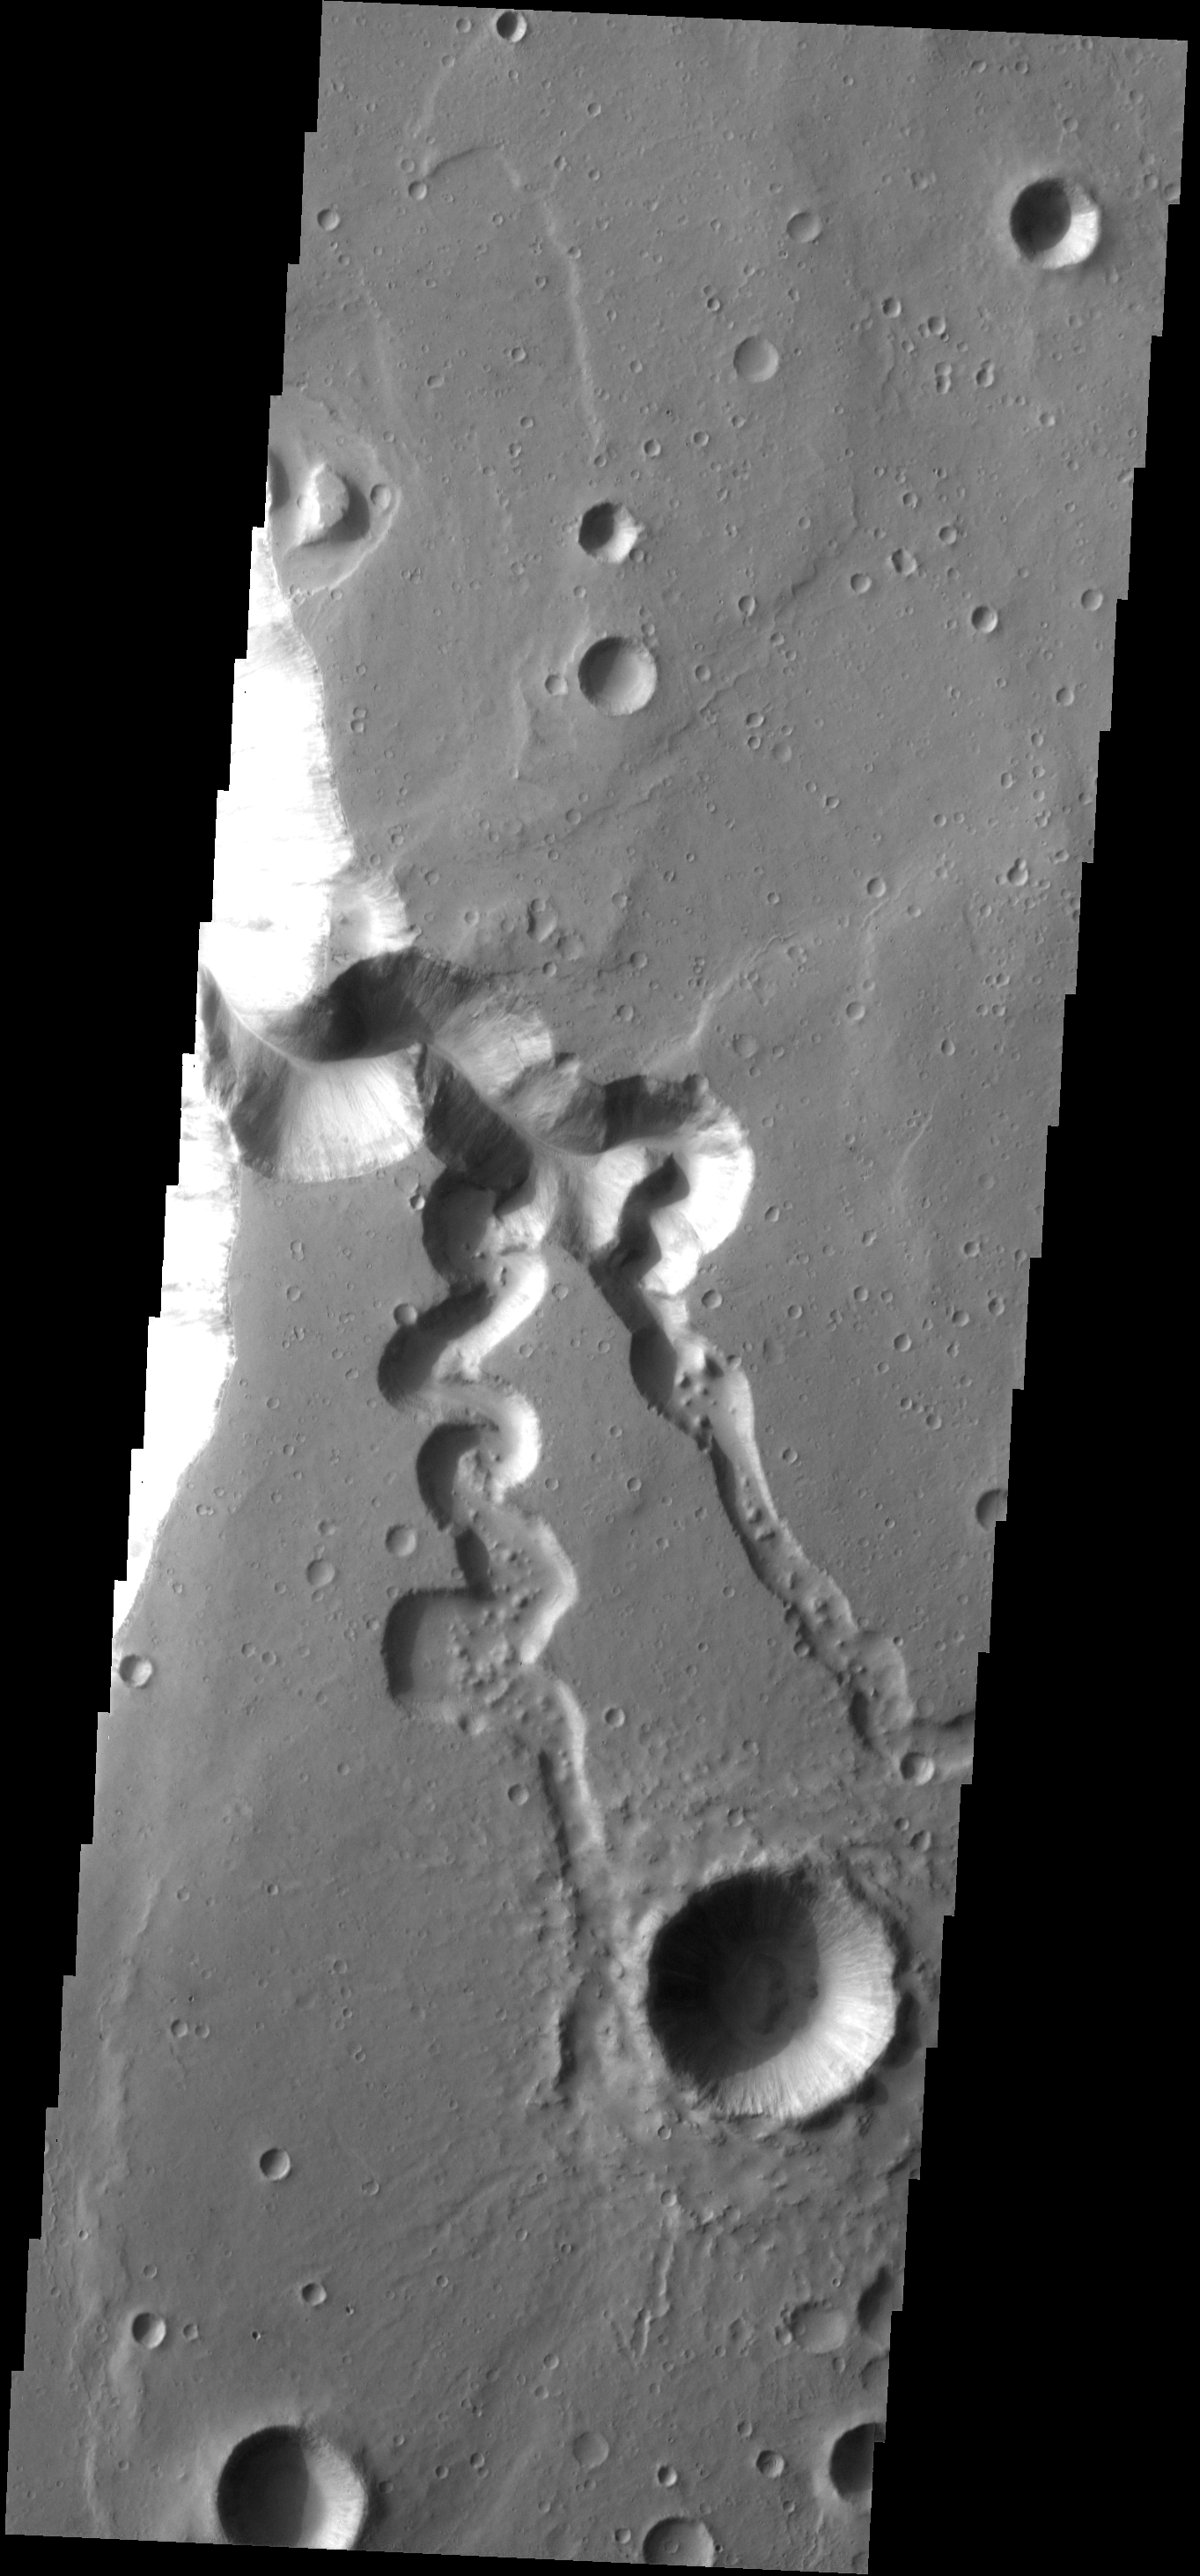

Tributaries

This image shows one of the major tributaries of Shalbatana Vallis.

Image information: VIS instrument. Latitude 2.9N, Longitude 316.9E. 18 meter/pixel resolution.

Please see the THEMIS Data Citation Note for details on crediting THEMIS images.

Note: this THEMIS visual image has not been radiometrically nor geometrically calibrated for this preliminary release. An empirical correction has been performed to remove instrumental effects. A linear shift has been applied in the cross-track and down-track direction to approximate spacecraft and planetary motion. Fully calibrated and geometrically projected images will be released through the Planetary Data System in accordance with Project policies at a later time.

NASA’s Jet Propulsion Laboratory manages the 2001 Mars Odyssey mission for NASA’s Office of Space Science, Washington, D.C. The Thermal Emission Imaging System (THEMIS) was developed by Arizona State University, Tempe, in collaboration with Raytheon Santa Barbara Remote Sensing. The THEMIS investigation is led by Dr. Philip Christensen at Arizona State University. Lockheed Martin Astronautics, Denver, is the prime contractor for the Odyssey project, and developed and built the orbiter. Mission operations are conducted jointly from Lockheed Martin and from JPL, a division of the California Institute of Technology in Pasadena.

Credit: NASA/JPL/ASU